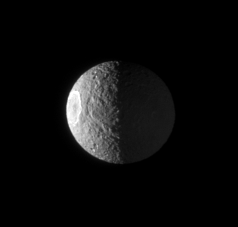

Rough, Icy Mimas

The Cassini spacecraft views the rugged surface of Mimas—half lit by the Sun, and half lit by reflected light from Saturn. On the sunlit western limb lies the great Herschel impact crater.

The view looks toward a region centered on 50 degrees west longitude on Mimas (397 kilometers, or 247 miles across). North is up and rotated 9 degrees to the right.

The image was taken in polarized green light with the Cassini spacecraft narrow-angle camera on Dec. 2, 2007. The view was obtained at a distance of approximately 625,000 kilometers (388,000 miles) from Mimas and at a Sun-Mimas-spacecraft, or phase, angle of 96 degrees. Image scale is 4 kilometers (2 miles) per pixel.

The Cassini-Huygens mission is a cooperative project of NASA, the European Space Agency and the Italian Space Agency. The Jet Propulsion Laboratory, a division of the California Institute of Technology in Pasadena, manages the mission for NASA’s Science Mission Directorate, Washington, D.C. The Cassini orbiter and its two onboard cameras were designed, developed and assembled at JPL. The imaging operations center is based at the Space Science Institute in Boulder, Colo.

Credit: NASA/JPL/Space Science Institute